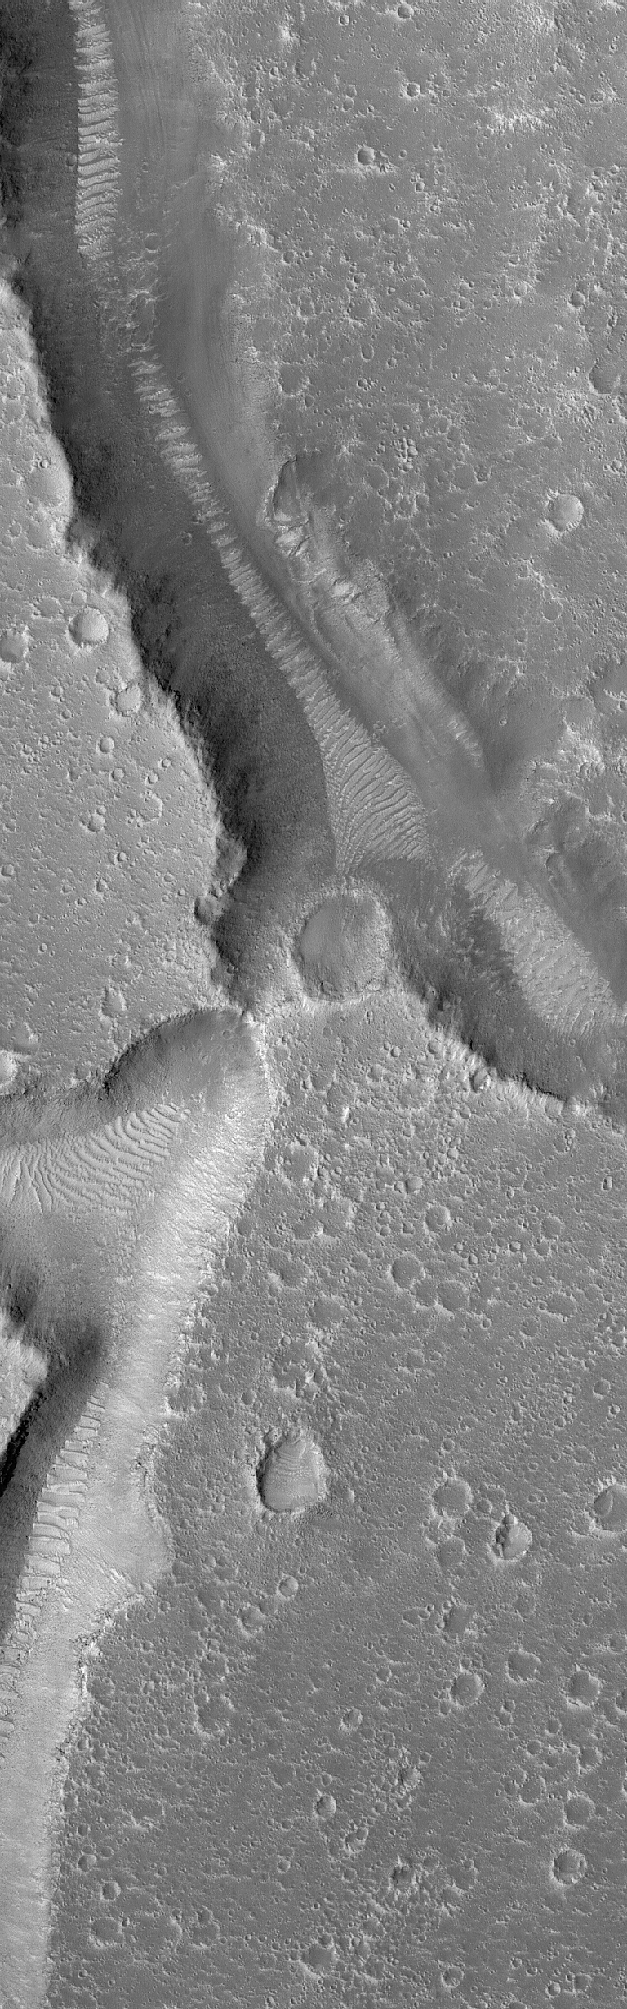

Hephaestus Troughs

6 April 2005
This Mars Global Surveyor (MGS) Mars Orbiter Camera (MOC) image shows two troughs in the Hephaestus Fossae region surrounded by heavily cratered terrain.

Location near: 22.7°N, 239.0°W
Image width: ~3 km (~1.9 mi)
Illumination from: upper left
Season: Northern Summer

Credit: NASA/JPL/Malin Space Science Systems